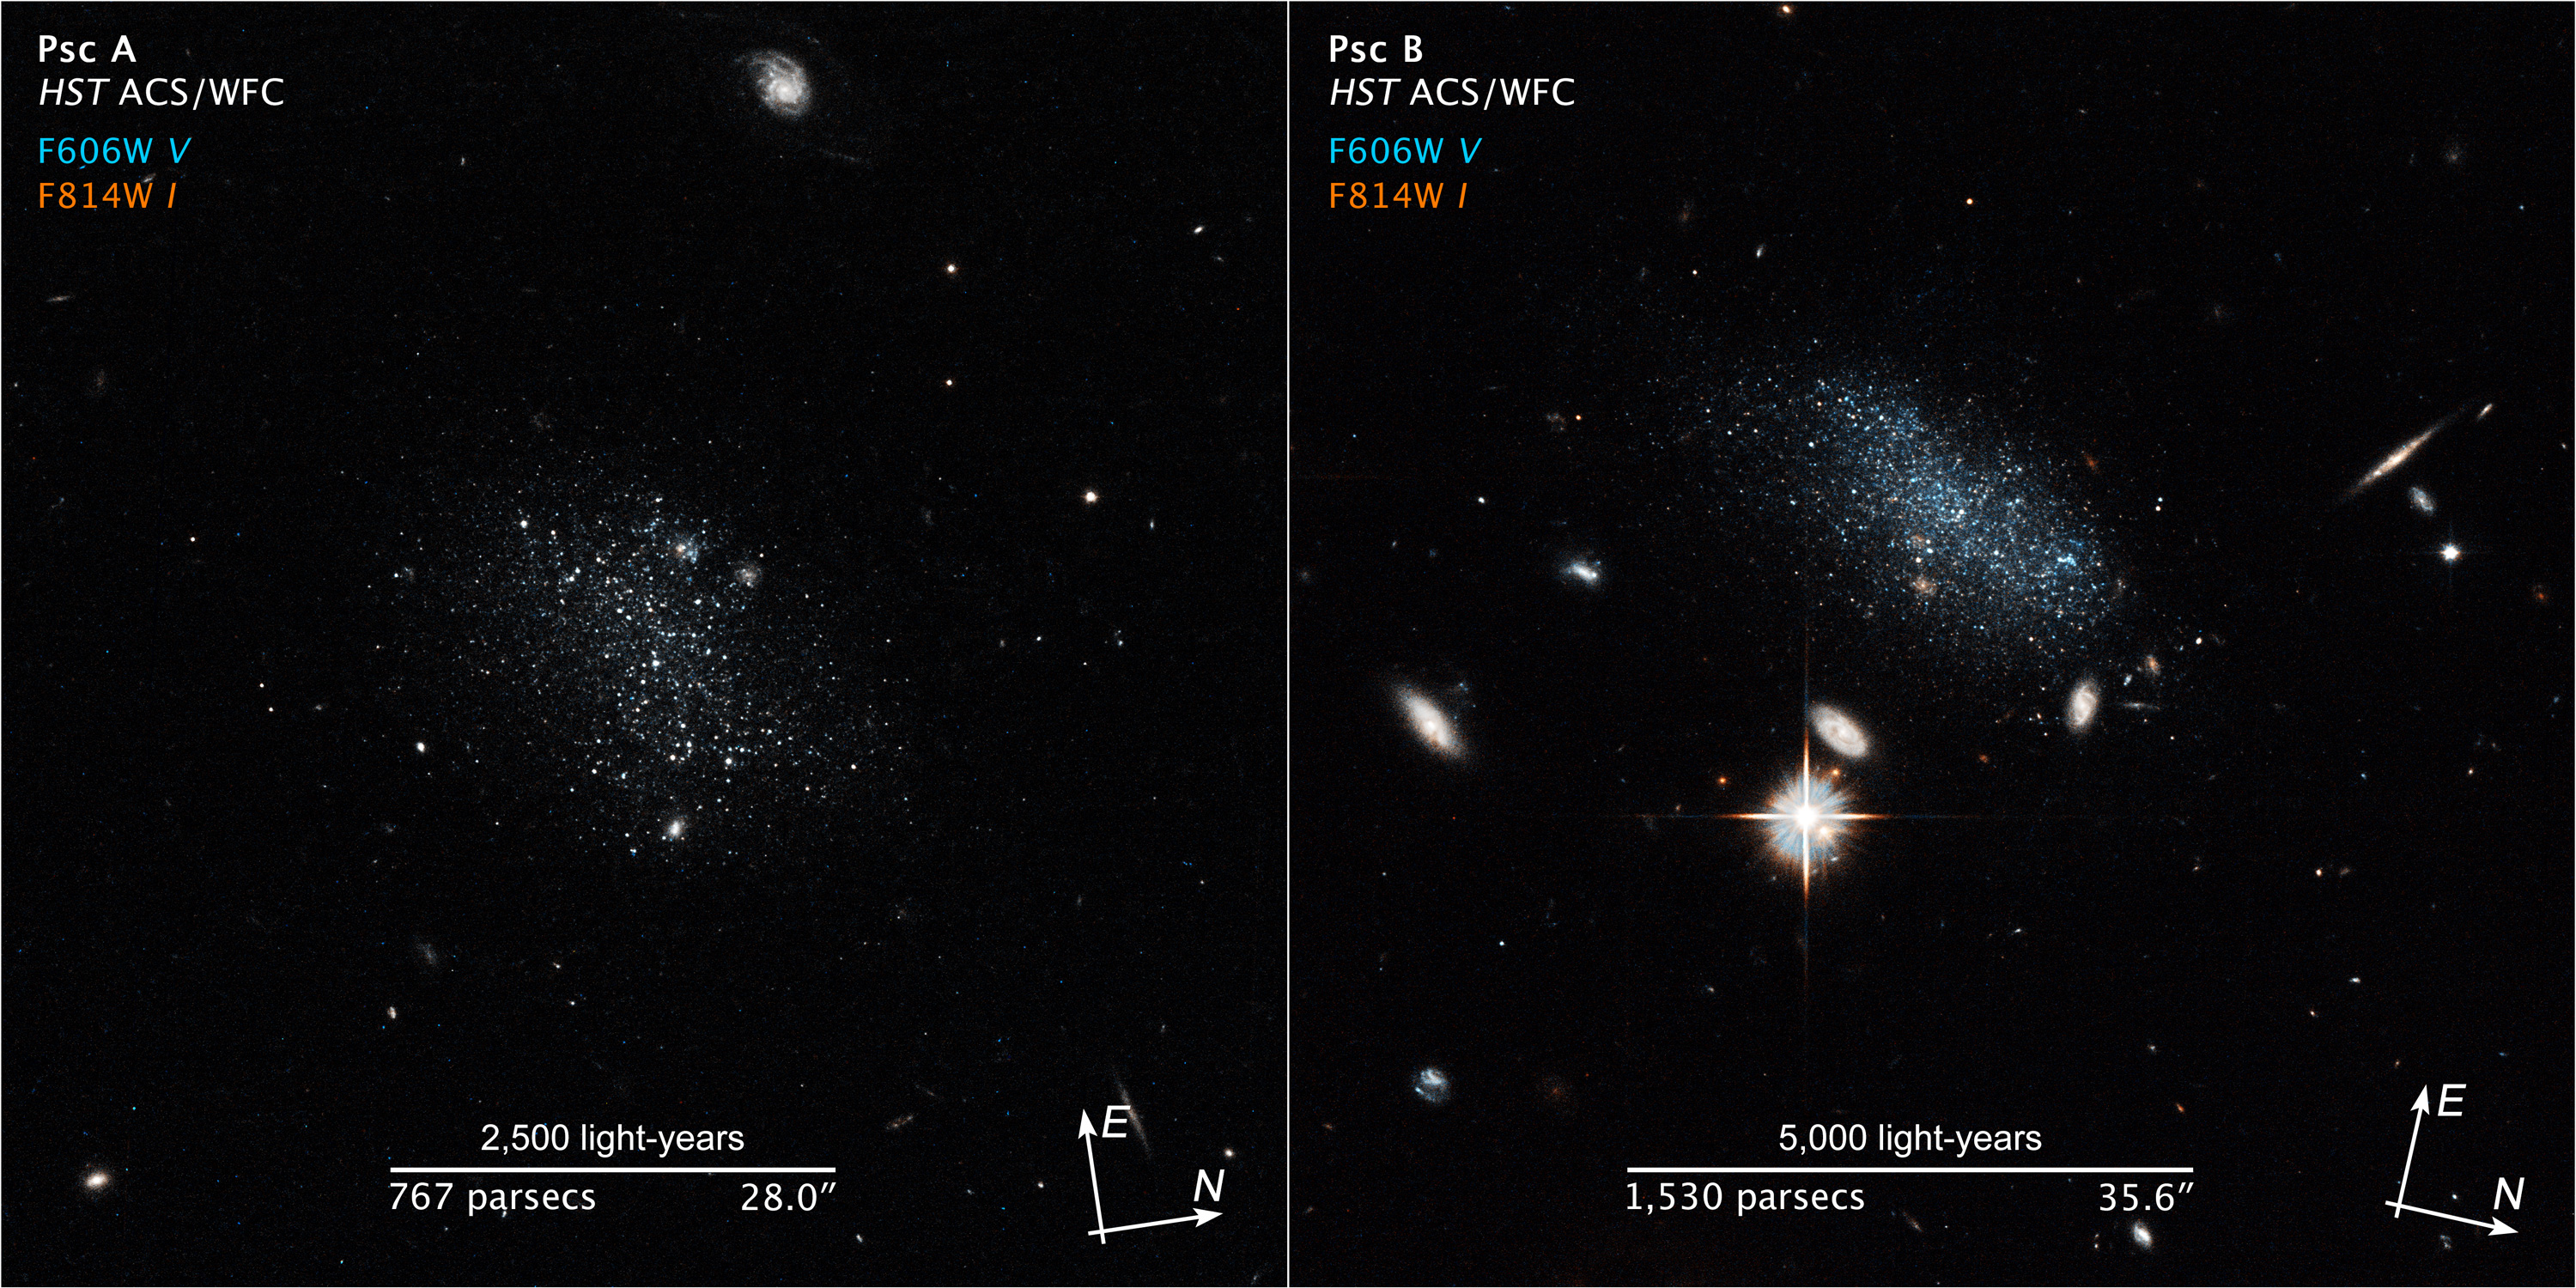

Scale-Compass Image for Pisces A and B

Object Name: Pisces A (left), Pisces B (right)
Object Description: Dwarf galaxy
Instrument: HST/ACS/WFC
Filters: F606W (wide V), F814W (I)
Exposure Time: 2,132 seconds (Pisces A), November 8, 2014, Exposure Time: 2,092 seconds (Pisces B)

These images are each composites of separate exposures acquired by the ACS/WFC instrument. Two filters were used to sample different wavelength bands. The color results from assigning different hues (colors) to each monochromatic (grayscale) image associated with an individual filter. In this case, the assigned colors are: Cyan-blue: F606W (wide V) Red-orange: F814W (I)

Credit: NASA, ESA, and Z. Levay (STScI)